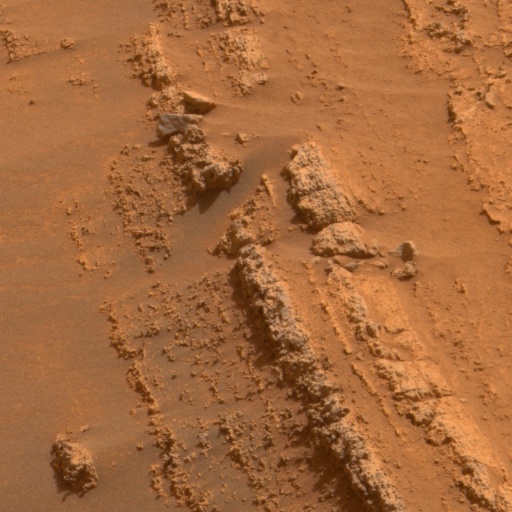

Coarse Layering at ‘Home Plate’

This image shows coarse-grained layers from around the edge of a low plateau called “Home Plate” inside Mars’ Gusev Crater. One possible origin is material falling to the ground after being thrown aloft by an explosion such as a volcanic eruption or meteorite impact.

The panoramic camera (Pancam) on NASA’s Mars Exploration Rover Spirit acquired the exposures for this image on Spirit’s 749th Martian day (Feb. 10, 2006). This view is an approximately true-color rendering mathematically generated from separate images taken through all of the left Pancam’s 432-nanometer to 753-nanometer filters.

Credit: NASA/JPL/Cornell